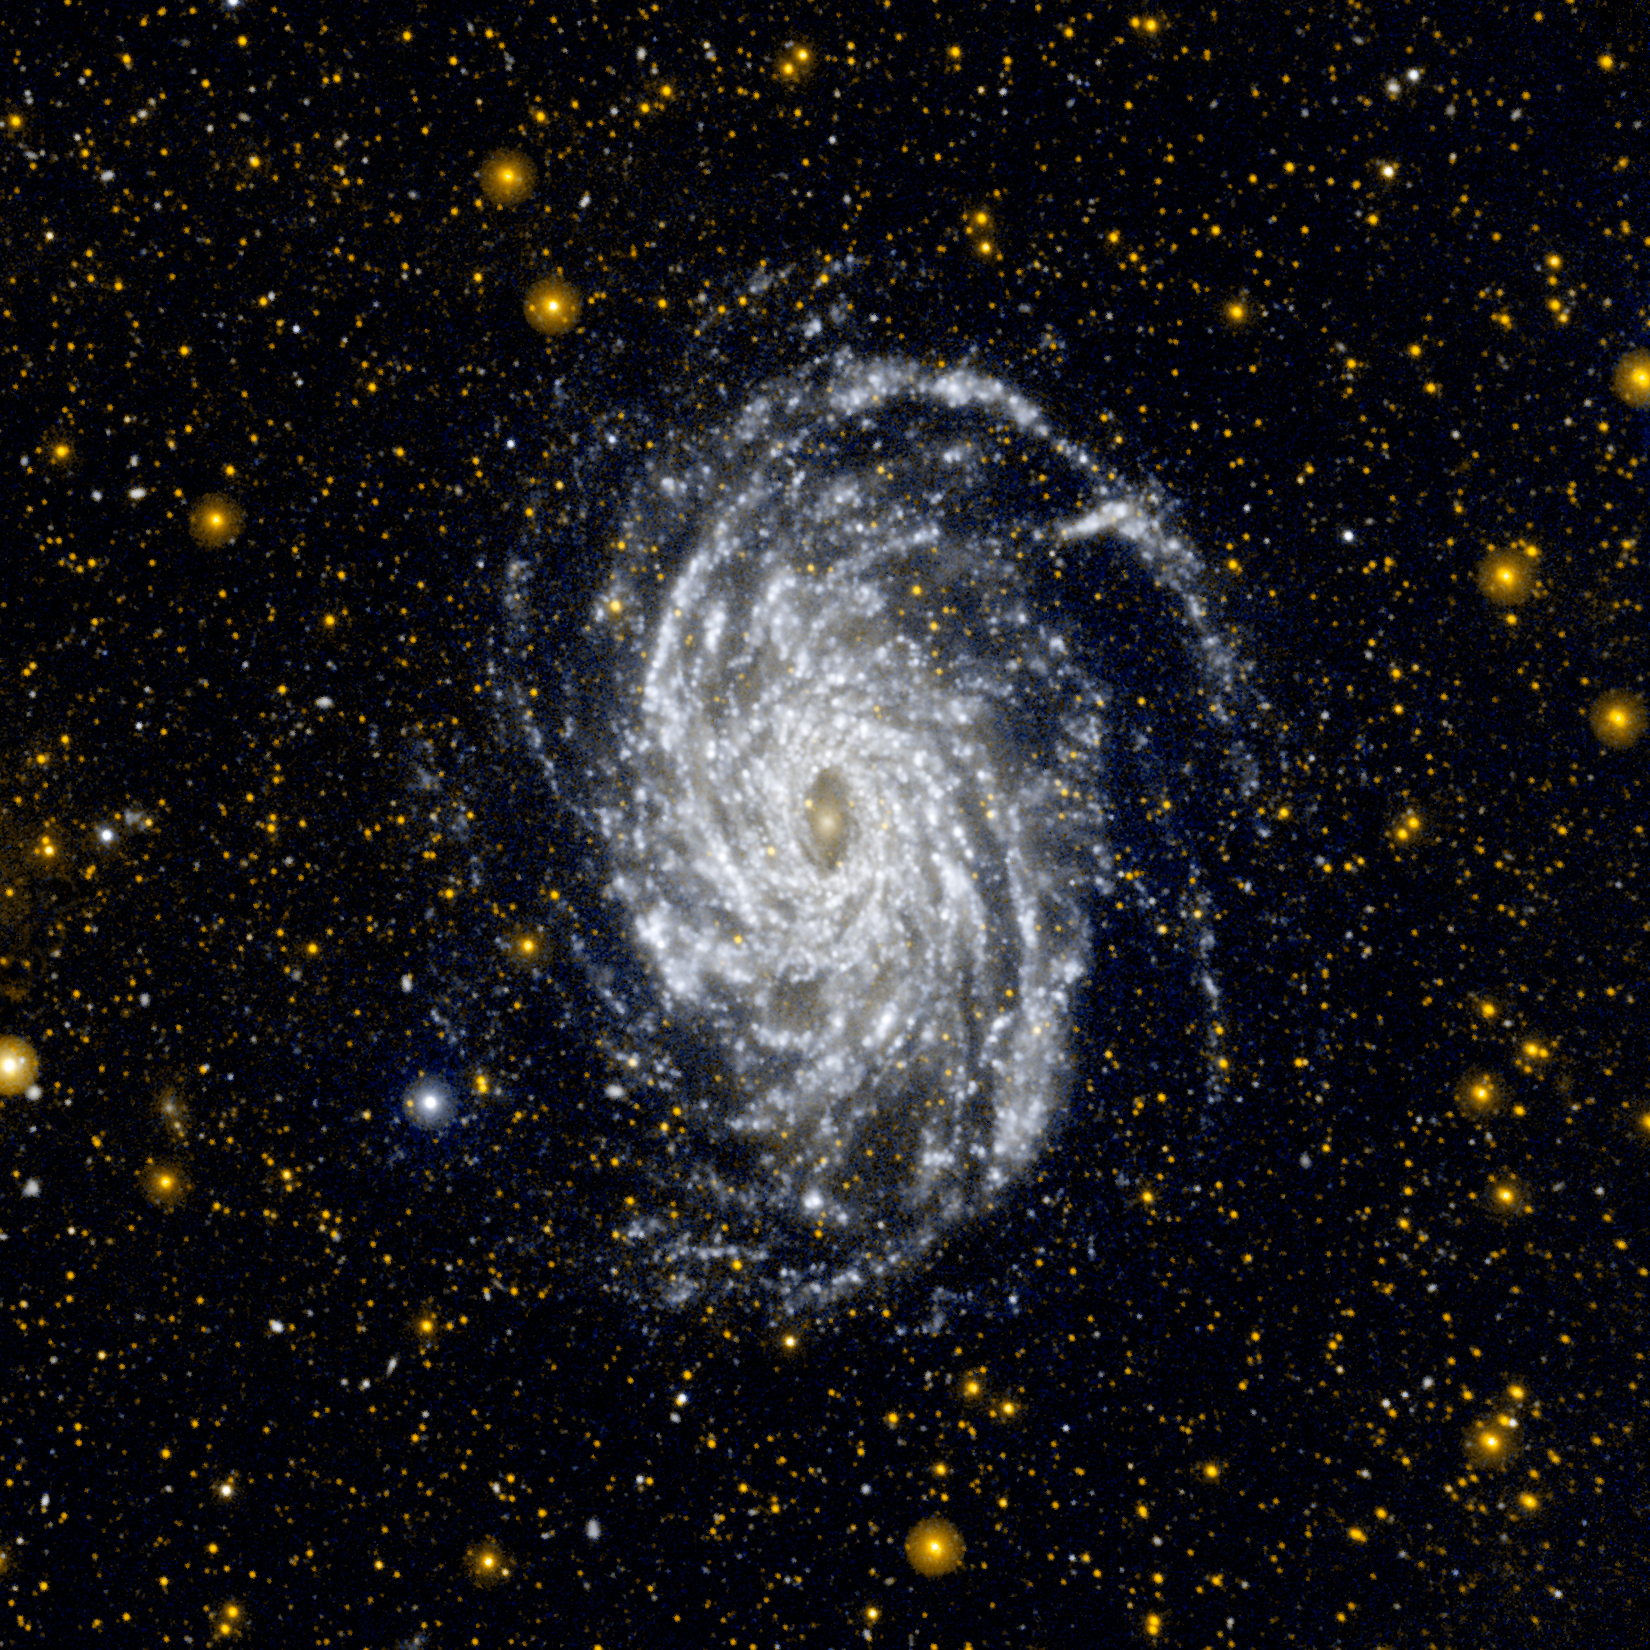

Big Brother to the Milky Way

This image from NASA’s Galaxy Evolution Explorer shows NGC 6744, one of the galaxies most similar to our Milky Way in the local universe. This ultraviolet view highlights the vast extent of the fluffy spiral arms, and demonstrates that star formation can occur in the outer regions of galaxies.

The galaxy is situated in the constellation of Pavo at a distance of about 30 million light-years.

NGC 6744 is bigger than the Milky Way, with a disk stretching 175,000 light-years across. A small, distorted companion galaxy is located nearby, which is similar to our galaxy’s Large Magellanic Cloud. This companion, called NGC 6744A, can be seen as a blob in the main galaxy’s outer arm, at upper right.

JPL managed the GALEX mission and built the science instrument. The mission’s principal investigator, Chris Martin, is at Caltech. NASA’s Goddard Space Flight Center in Greenbelt, Md., developed the mission under the Explorers Program it manages. Researchers sponsored by Yonsei University in South Korea and the Centre National d’Etudes Spatiales (CNES) in France collaborated on the mission. Caltech manages JPL for NASA.

Credit: NASA/JPL-Caltech